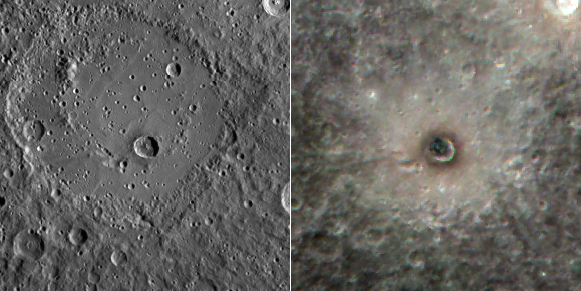

Paint It Black

Today’s offering shows two views of the crater Berkel. The image on the left is a monochrome image obtained when the Sun was lower on the horizon than when the color image on the right was collected. As a result, the left image emphasizes the topography of the surface (due to the presence of shadowing), whereas the image on the right is dominated by inherent differences in reflectance and color. The impact that formed Berkel excavated dark subsurface material and deposited it around the crater’s rim. The presence of this low reflectance material causes the floor of the crater to appear black in the color image.

The image on the left is part of MDIS’s high-resolution surface morphology base map. The surface morphology base map covers more than 90% of Mercury’s surface with an average resolution of 250 meters/pixel (0.16 miles/pixel or 820 feet/pixel). Images acquired for the surface morphology base map typically have off-vertical Sun angles (i.e., high incidence angles) and visible shadows so as to reveal clearly the topographic form of geologic features.

The image on the right image is part of MDIS’s color base map. The color base map is composed of WAC images taken through eight different narrow-band color filters and covers more than 90% of Mercury’s surface with an average resolution of 1 kilometer/pixel (0.6 miles/pixel). The highest-quality color images are obtained for Mercury’s surface when both the spacecraft and the Sun are overhead, so these images typically are taken with viewing conditions of low incidence and emission angles. The false-color presentation here has images taken through the 750-nm, 560-nm and 480-nm filters as red-green-blue.

The MESSENGER spacecraft is the first ever to orbit the planet Mercury, and the spacecraft’s seven scientific instruments and radio science investigation are unraveling the history and evolution of the Solar System’s innermost planet. Visit the Why Mercury? section of this website to learn more about the key science questions that the MESSENGER mission is addressing. During the one-year primary mission, MDIS is scheduled to acquire more than 75,000 images in support of MESSENGER’s science goals.

Scale: Berkel crater is about 22 km (14 mi.) in diameter
Location: Berkel is located at -13.75° latitude, 26.9° E longitude
Instrument: Mercury Dual Imaging System (MDIS)

These images are from MESSENGER, a NASA Discovery mission to conduct the first orbital study of the innermost planet, Mercury. For information regarding the use of images, see the MESSENGER image use policy.

Credit: NASA/Johns Hopkins University Applied Physics Laboratory/Carnegie Institution of Washington